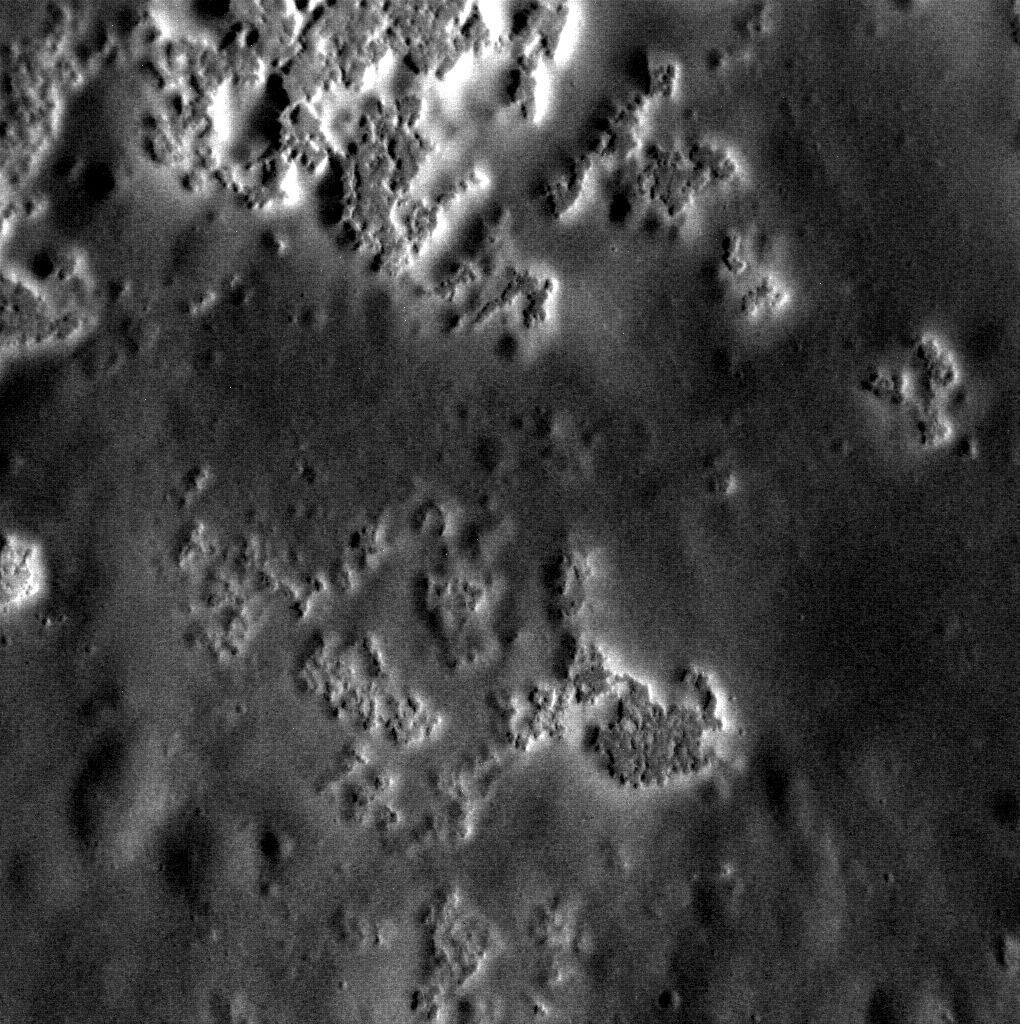

High-resolution Hollows

This image, just captured last week, shows Mercury’s hollows in the highest resolution yet achieved! These hollows are located on the wall of Sholem Aleichem, within a region of low-reflectance material.

This image was acquired as part of the MDIS low-altitude imaging campaign. During MESSENGER’s second extended mission, the spacecraft makes a progressively closer approach to Mercury’s surface than at any previous point in the mission, enabling the acquisition of high-spatial-resolution data. For spacecraft altitudes below 350 kilometers, NAC images are acquired with pixel scales ranging from 20 meters to as little as 2 meters.

Date acquired: March 07, 2014
Image Mission Elapsed Time (MET): 36539529
Image ID: 5891638
Instrument: Narrow Angle Camera (NAC) of the Mercury Dual Imaging System (MDIS)
Center Latitude: 51.90°
Center Longitude: 267.53° E
Resolution: 7.9 meters/pixel
Scale: This image is about 8 kilometers (5 miles) across
Incidence Angle: 63.2°
Emission Angle: 14.9°
Phase Angle: 78.0°

The MESSENGER spacecraft is the first ever to orbit the planet Mercury, and the spacecraft’s seven scientific instruments and radio science investigation are unraveling the history and evolution of the Solar System’s innermost planet. MESSENGER acquired over 150,000 images and extensive other data sets. MESSENGER is capable of continuing orbital operations until early 2015.

For information regarding the use of images, see the MESSENGER image use policy.

Credit: NASA/Johns Hopkins University Applied Physics Laboratory/Carnegie Institution of Washington